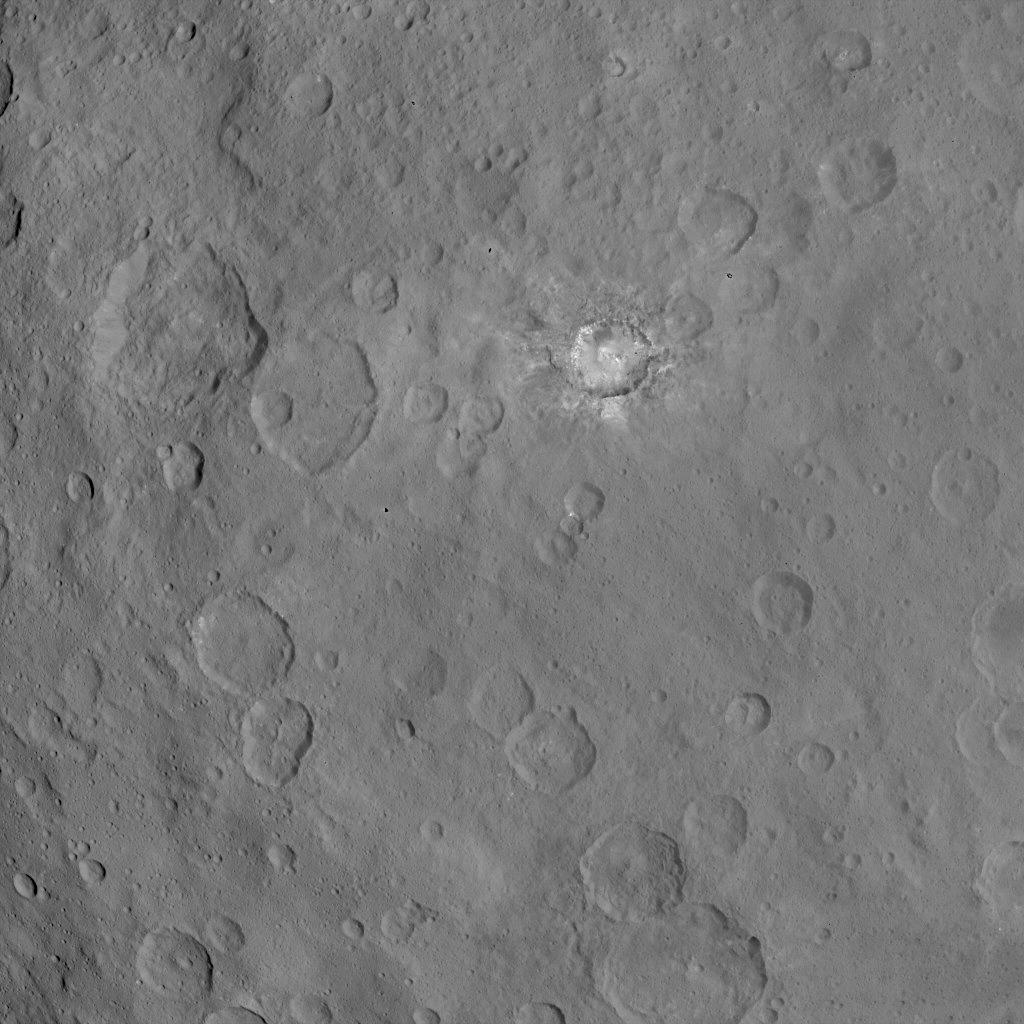

Dawn Survey Orbit Image 21

This image, taken by NASA’s Dawn spacecraft, shows dwarf planet Ceres from an altitude of 2,700 miles (4,400 kilometers). The image, with a resolution of 1,400 feet (410 meters) per pixel, was taken on June 17, 2015. A bright area called “Spot 1” can be seen in this image.

Dawn’s mission is managed by JPL for NASA’s Science Mission Directorate in Washington. Dawn is a project of the directorate’s Discovery Program, managed by NASA’s Marshall Space Flight Center in Huntsville, Alabama. UCLA is responsible for overall Dawn mission science. Orbital ATK, Inc., in Dulles, Virginia, designed and built the spacecraft. The German Aerospace Center, the Max Planck Institute for Solar System Research, the Italian Space Agency and the Italian National Astrophysical Institute are international partners on the mission team.

Credit: NASA/JPL-Caltech/UCLA/MPS/DLR/IDA